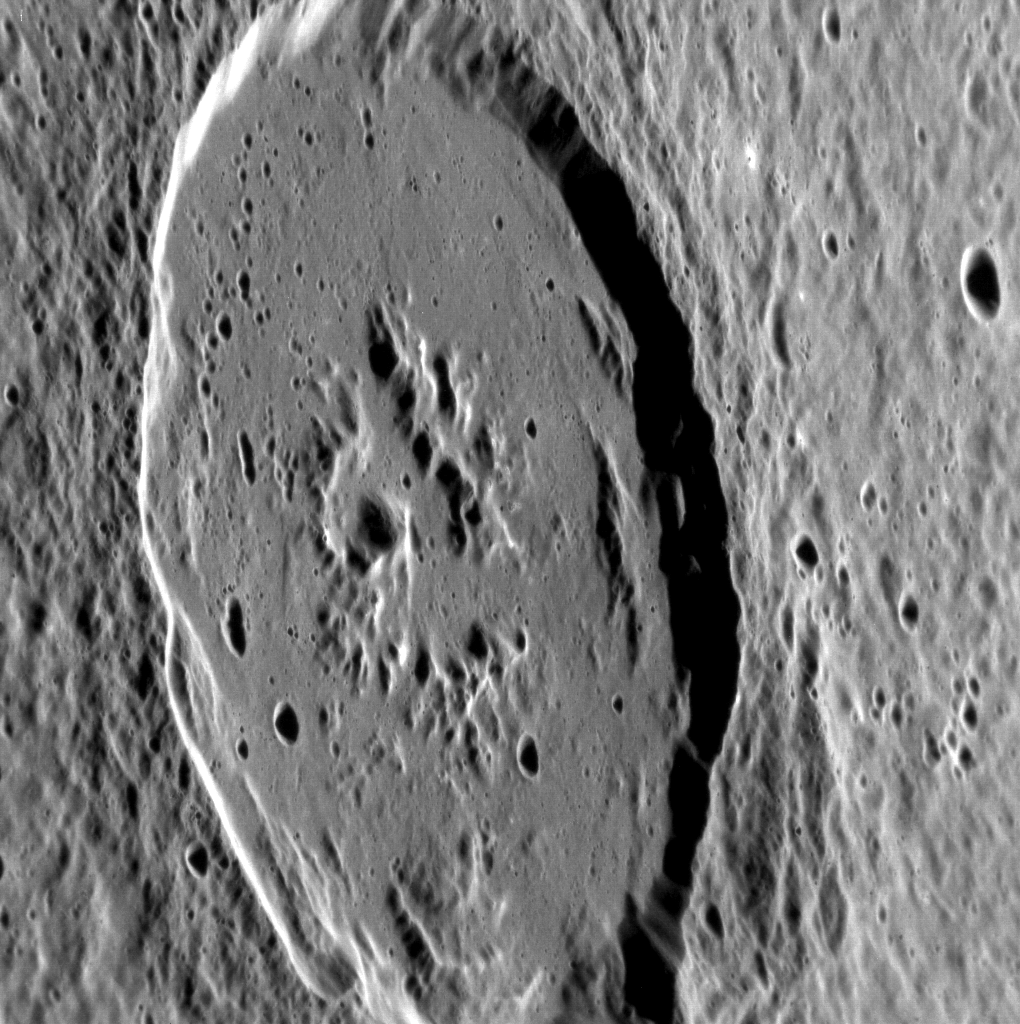

Another Look at Atget

At a diameter of 100 km, the crater Atget is one of the largest craters within the Caloris basin. This targeted NAC observation provides our first high-resolution view of Atget’s low-reflectance floor and ejecta, which were likely excavated from beneath the surficial plains when Atget formed. Check out Atget in this enhanced color view of Caloris; it’s the dark blue crater just south of Caloris’s center.

This image was acquired as a high-resolution targeted observation. Targeted observations are images of a small area on Mercury’s surface at resolutions much higher than the 250-meter/pixel (820 feet/pixel) morphology base map or the 1-kilometer/pixel (0.6 miles/pixel) color base map. It is not possible to cover all of Mercury’s surface at this high resolution during MESSENGER’s one-year mission, but several areas of high scientific interest are generally imaged in this mode each week.

On March 17, 2011 (March 18, 2011, UTC), MESSENGER became the first spacecraft ever to orbit the planet Mercury. The mission is currently in its commissioning phase, during which spacecraft and instrument performance are verified through a series of specially designed checkout activities. In the course of the one-year primary mission, the spacecraft’s seven scientific instruments and radio science investigation will unravel the history and evolution of the Solar System’s innermost planet. Visit the Why Mercury? section of this website to learn more about the science questions that the MESSENGER mission has set out to answer.

Date acquired: May 10, 2011
Image Mission Elapsed Time (MET): 213501587
Image ID: 235044
Instrument: Narrow Angle Camera (NAC) of the Mercury Dual Imaging System (MDIS)
Center Latitude: 25.59°
Center Longitude: 166.7° E
Resolution: 88 meters/pixel
Scale: Atget is 100 km (62 miles) in diameter
Incidence Angle: 69.4°
Emission Angle: 60.1°
Phase Angle: 129.1°

These images are from MESSENGER, a NASA Discovery mission to conduct the first orbital study of the innermost planet, Mercury. For information regarding the use of images, see the MESSENGER image use policy.

Credit: NASA/Johns Hopkins University Applied Physics Laboratory/Carnegie Institution of Washington